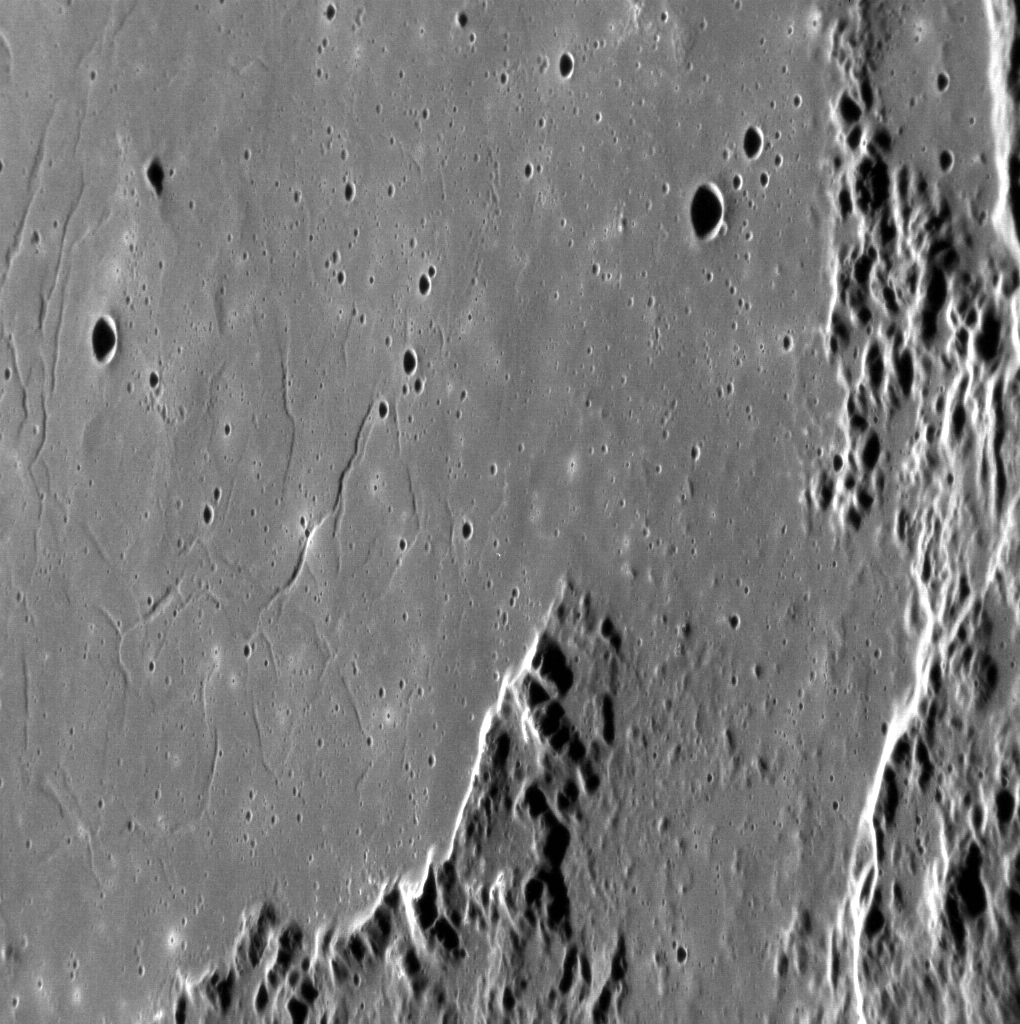

Mozart says…

In this stunning image of a portion of the basin Mozart, concentric troughs can be seen cutting across the smooth interior, much like those seen in the basin Rachmaninoff. Mozart’s opera ‘CosÃ¬ fan tutte’ asserts “They’re all like that.” In this case, it can be said that they are not, in fact, all like that. Extensional tectonic features like troughs are rather uncommon on Mercury and have only been found in a handful of impact basins. In this image, north is down.

This image was acquired as a high-resolution targeted observation. Targeted observations are images of a small area on Mercury’s surface at resolutions much higher than the 200-meter/pixel morphology base map. It is not possible to cover all of Mercury’s surface at this high resolution, but typically several areas of high scientific interest are imaged in this mode each week.

Date acquired: April 23, 2012
Image Mission Elapsed Time (MET): 243708098
Image ID: 1697362
Instrument: Narrow Angle Camera (NAC) of the Mercury Dual Imaging System (MDIS)
Center Latitude: 8.23°
Center Longitude: 168.4° E
Resolution: 76 meters/pixel
Scale: This image is 148 km (92 mi.) across.
Incidence Angle: 72.7°
Emission Angle: 58.4°
Phase Angle: 131.1°

The MESSENGER spacecraft is the first ever to orbit the planet Mercury, and the spacecraft’s seven scientific instruments and radio science investigation are unraveling the history and evolution of the Solar System’s innermost planet. Visit the Why Mercury? section of this website to learn more about the key science questions that the MESSENGER mission is addressing. During the one-year primary mission, MDIS acquired 88,746 images and extensive other data sets. MESSENGER is now in a year-long extended mission, during which plans call for the acquisition of more than 80,000 additional images to support MESSENGER’s science goals.

These images are from MESSENGER, a NASA Discovery mission to conduct the first orbital study of the innermost planet, Mercury. For information regarding the use of images, see the MESSENGER image use policy.

Credit: NASA/Johns Hopkins University Applied Physics Laboratory/Carnegie Institution of Washington